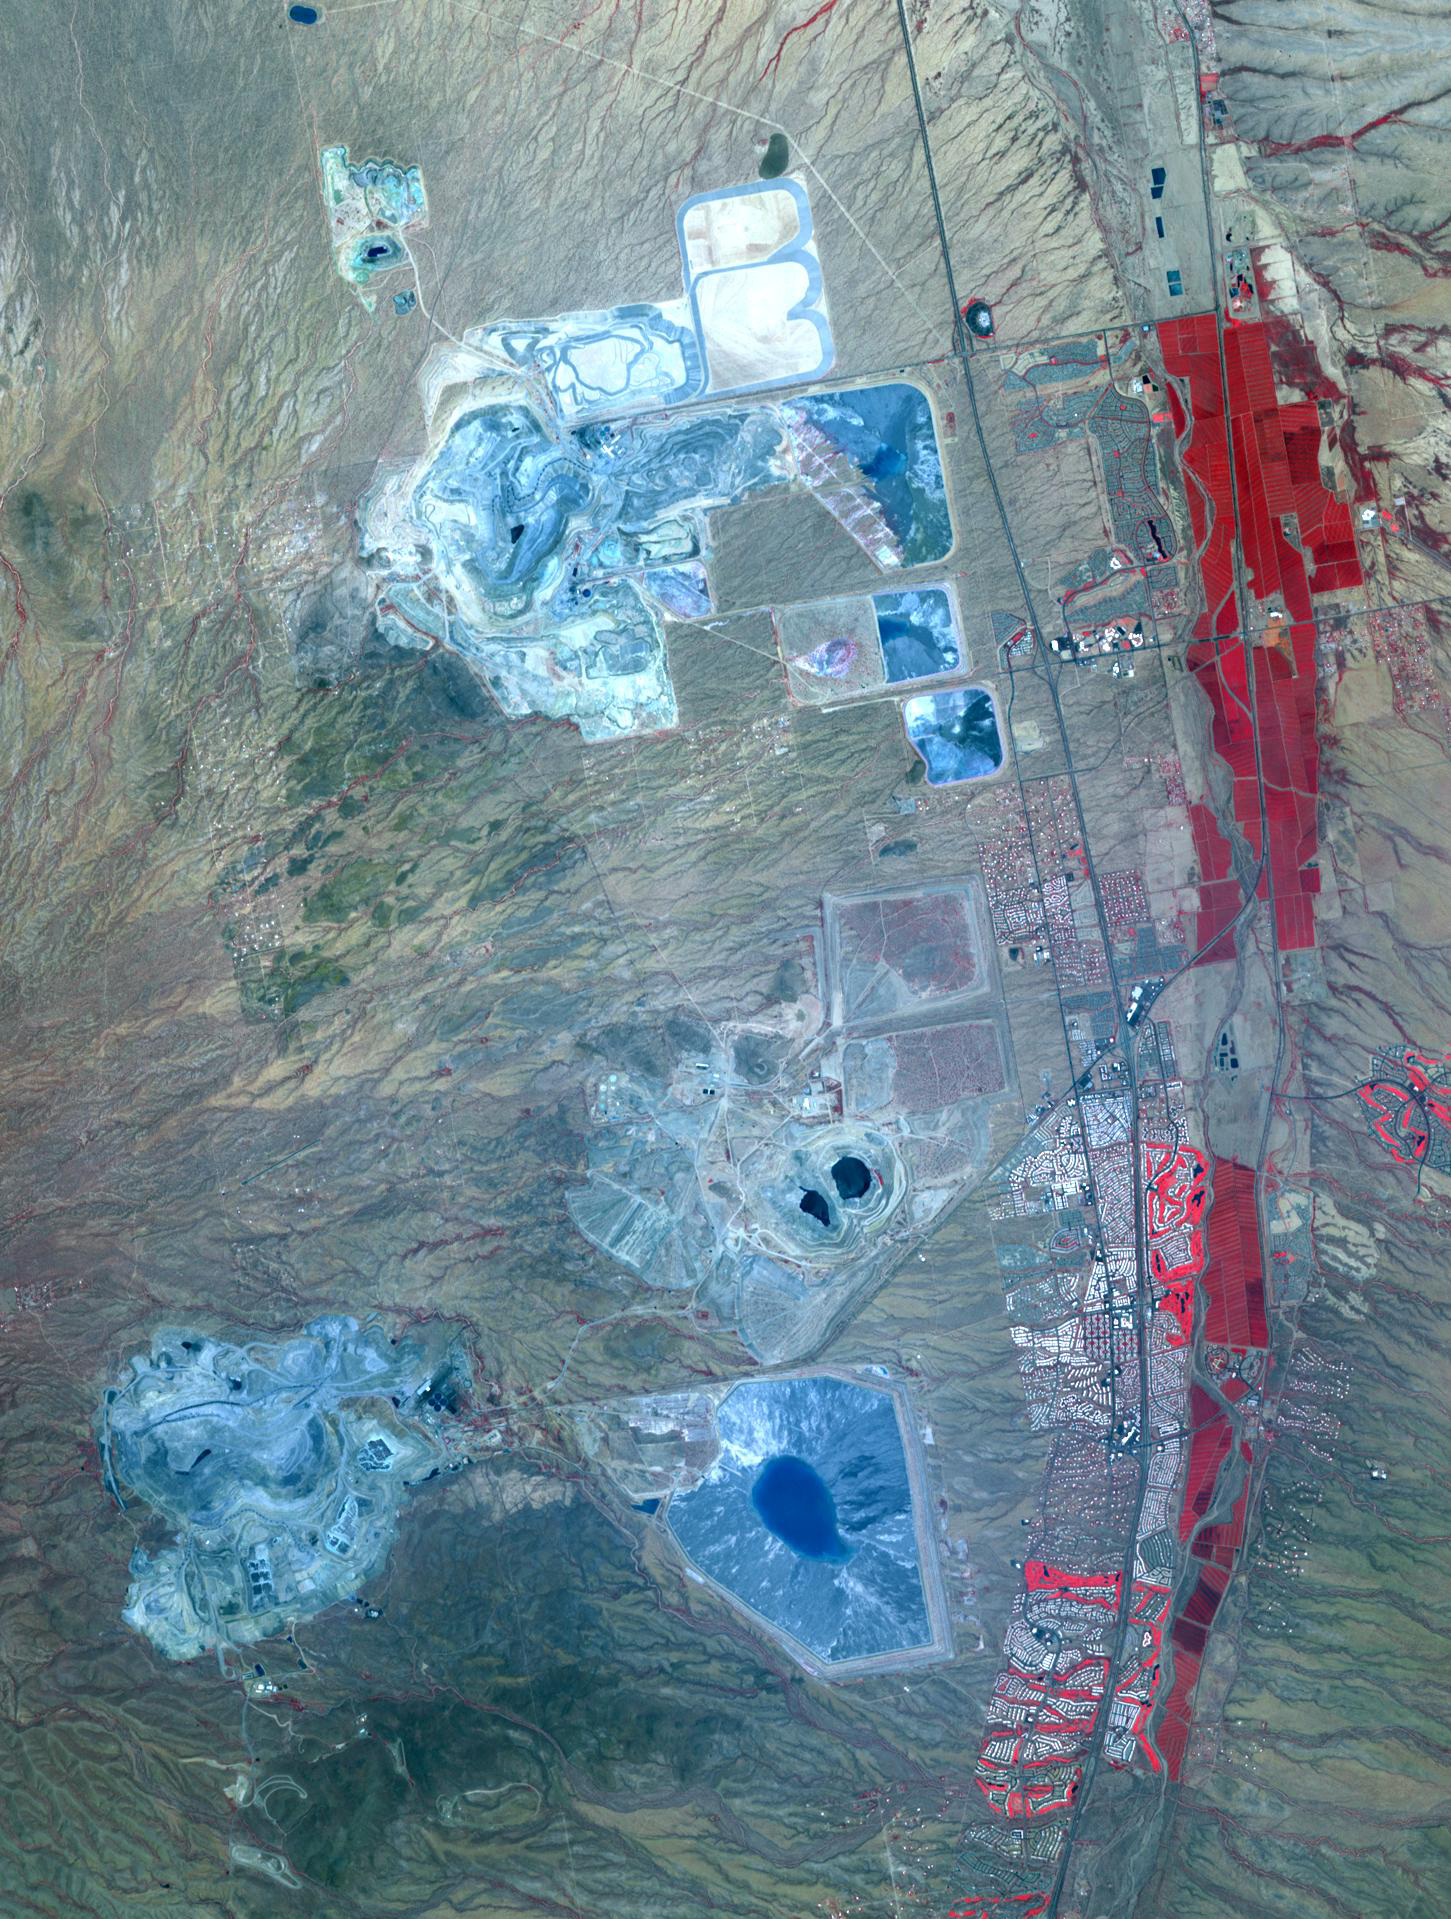

Arizona Copper

Arizona produces 60% of the total copper mined in the US; in 2007, 750,000 tons of copper came out of the state. One of the major mining districts is located about 30 km south of Tucson. Starting around 1950, open-pit mining replaced underground operations, and the ASARCO-Mission complex, Twin Buttes, and Sierrita mines became large open pit operations. Accompanying copper mineralization, silver, molybdenum, zinc, lead and gold are extracted. In addition to the pits themselves, enormous leach ponds and tailings piles surround the pits. The image was acquired May 31, 2012, covers an area of 22 by 28 km, and is located at 31.9 degrees north, 111 degrees west.

With its 14 spectral bands from the visible to the thermal infrared wavelength region and its high spatial resolution of 15 to 90 meters (about 50 to 300 feet), ASTER images Earth to map and monitor the changing surface of our planet. ASTER is one of five Earth-observing instruments launched Dec. 18, 1999, on Terra. The instrument was built by Japan’s Ministry of Economy, Trade and Industry. A joint U.S./Japan science team is responsible for validation and calibration of the instrument and data products.

The broad spectral coverage and high spectral resolution of ASTER provides scientists in numerous disciplines with critical information for surface mapping and monitoring of dynamic conditions and temporal change. Example applications are: monitoring glacial advances and retreats; monitoring potentially active volcanoes; identifying crop stress; determining cloud morphology and physical properties; wetlands evaluation; thermal pollution monitoring; coral reef degradation; surface temperature mapping of soils and geology; and measuring surface heat balance.

The U.S. science team is located at NASA’s Jet Propulsion Laboratory, Pasadena, Calif. The Terra mission is part of NASA’s Science Mission Directorate, Washington, D.C.

Credit: NASA/GSFC/METI/ERSDAC/JAROS, and U.S./Japan ASTER Science Team